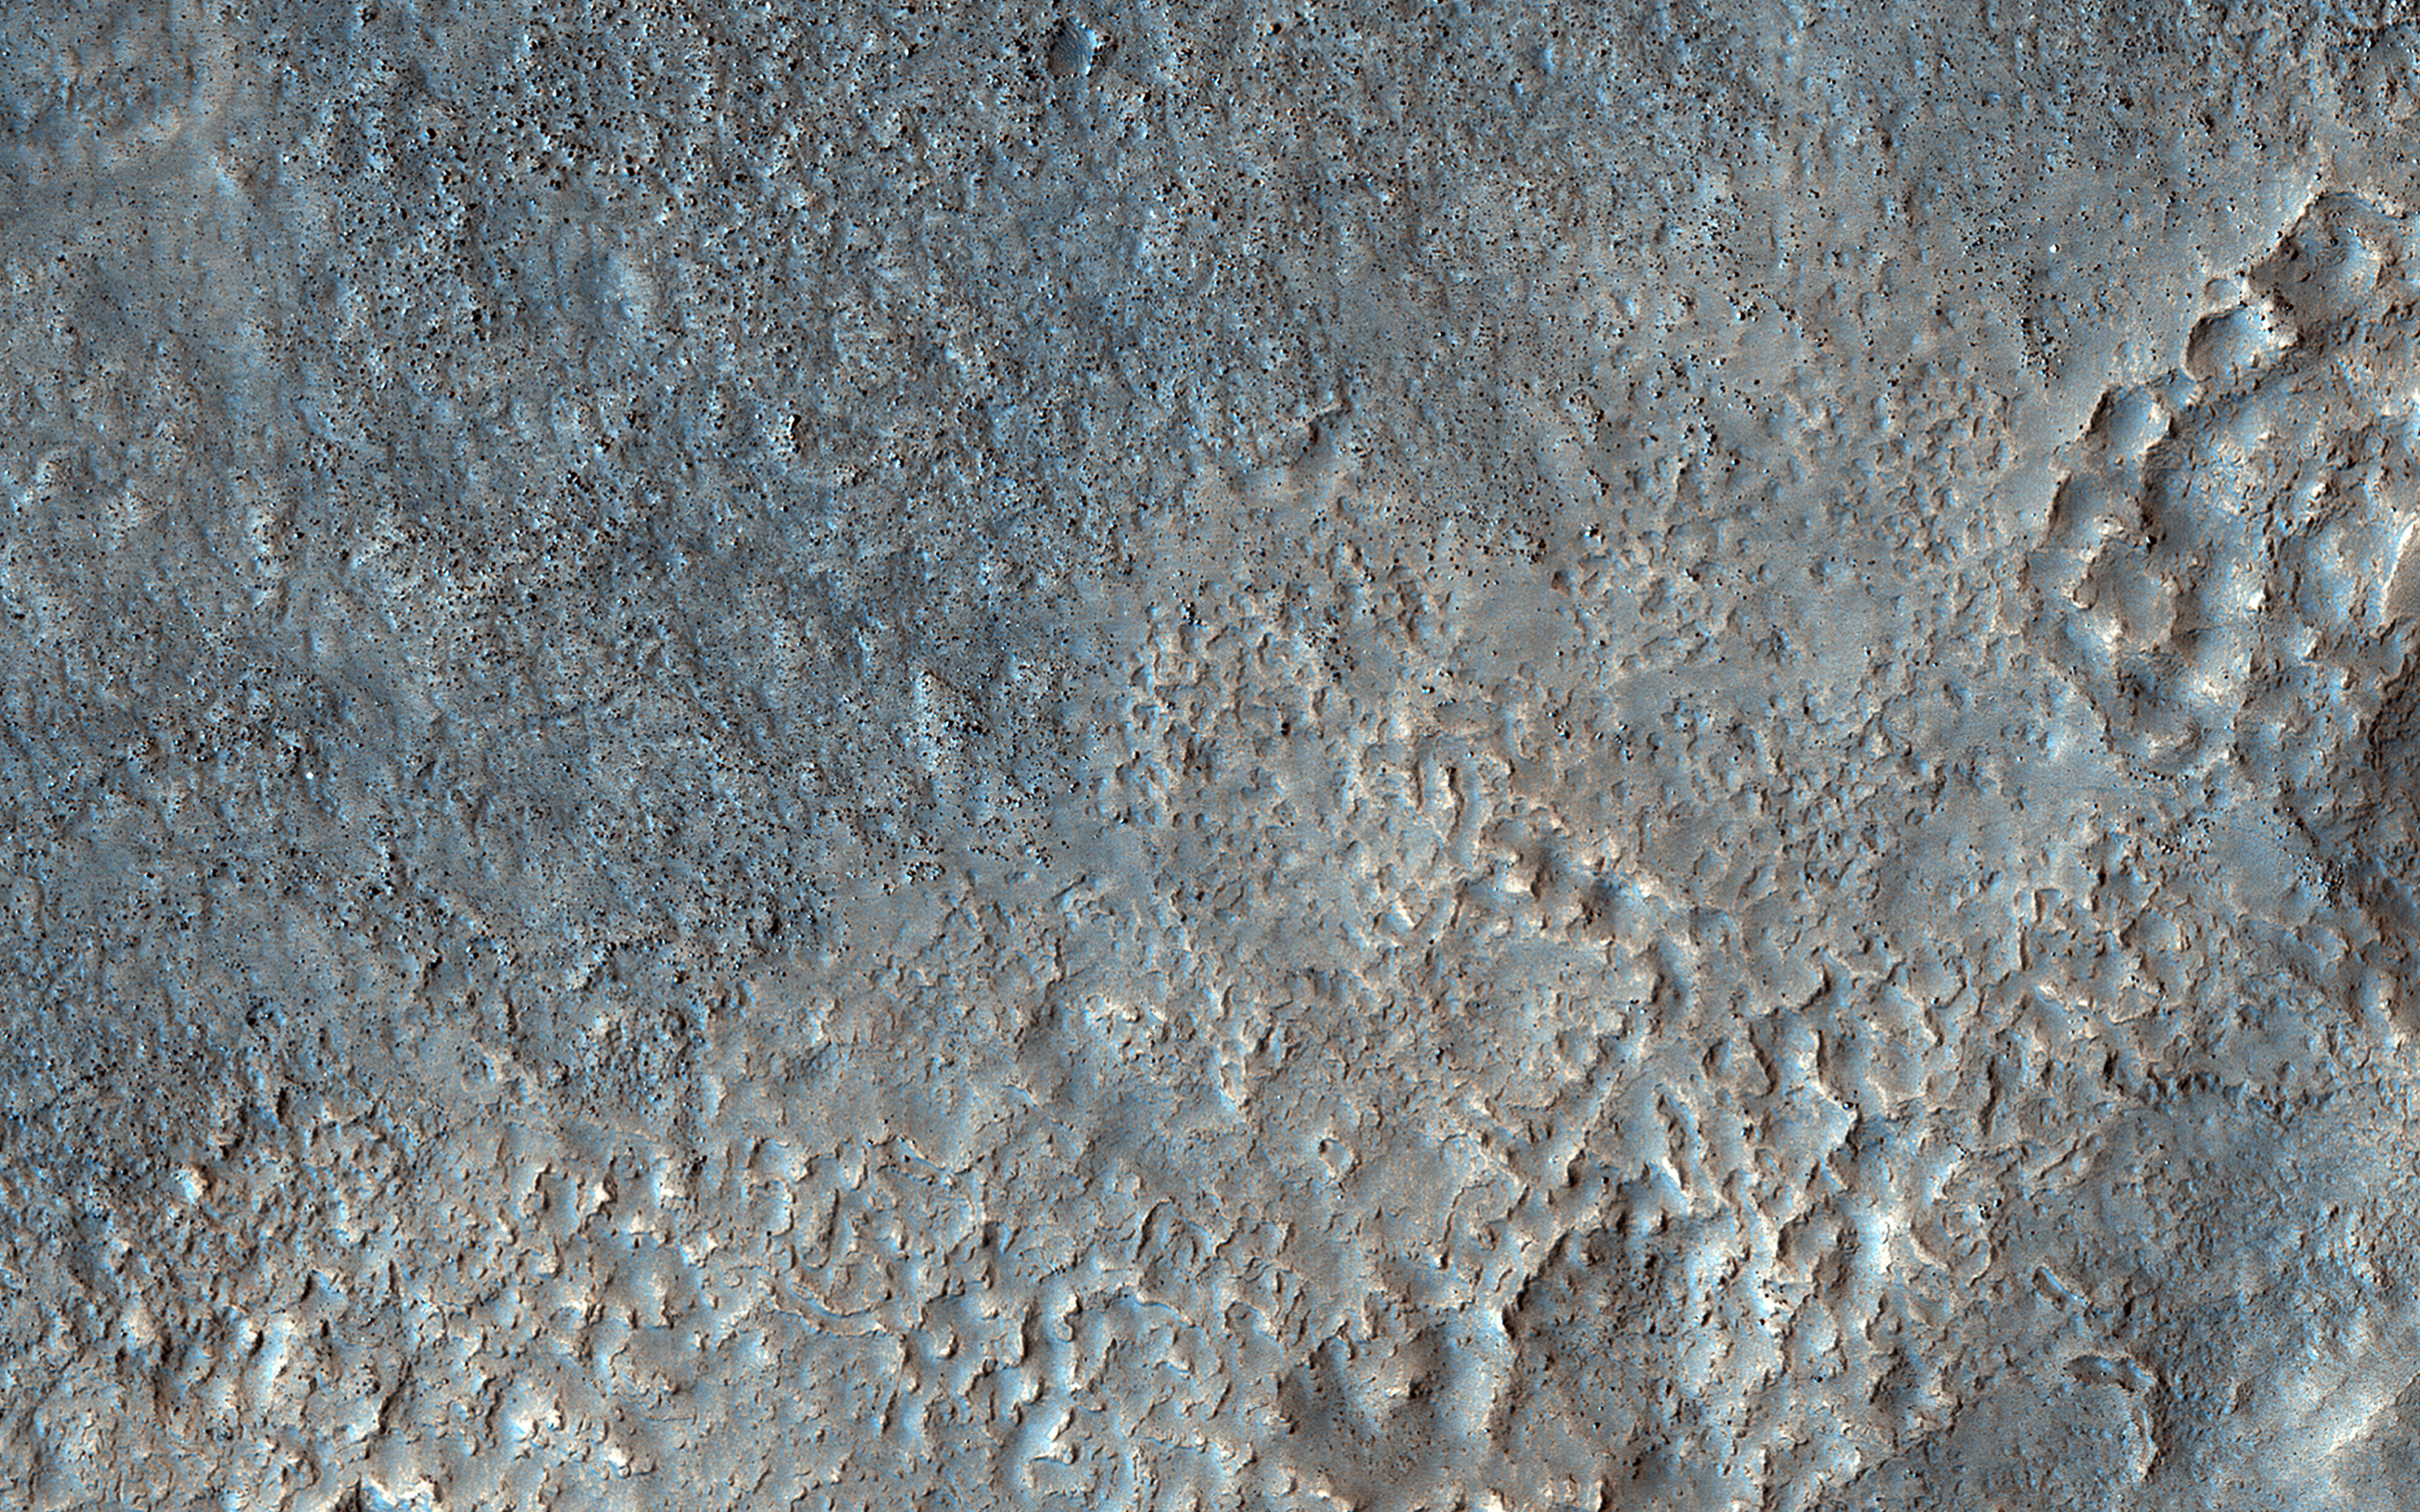

Boundary Boulders

On this part of Mars there is an extensive surface brightness (albedo) boundary. One hypothesis is that this boundary marks a shoreline, from a time long ago when liquid water could have been stable on the surface of Mars.

With the resolution of HiRISE we can see that the reason one side of the boundary is darker than the other is due to the many boulders strewn across the darker side.

The map is projected here at a scale of 50 centimeters (19.7 inches) per pixel. (The original image scale is 64.8 centimeters [25.5 inches] per pixel [with 2 x 2 binning]; objects on the order of 194 centimeters [76.4 inches] across are resolved.) North is up.

This is a stereo pair with ESP_071699_2260.

The University of Arizona, in Tucson, operates HiRISE, which was built by Ball Aerospace & Technologies Corp., in Boulder, Colorado. NASA’s Jet Propulsion Laboratory, a division of Caltech in Pasadena, California, manages the Mars Reconnaissance Orbiter Project for NASA’s Science Mission Directorate, Washington.

Credit: NASA/JPL-Caltech/University of Arizona